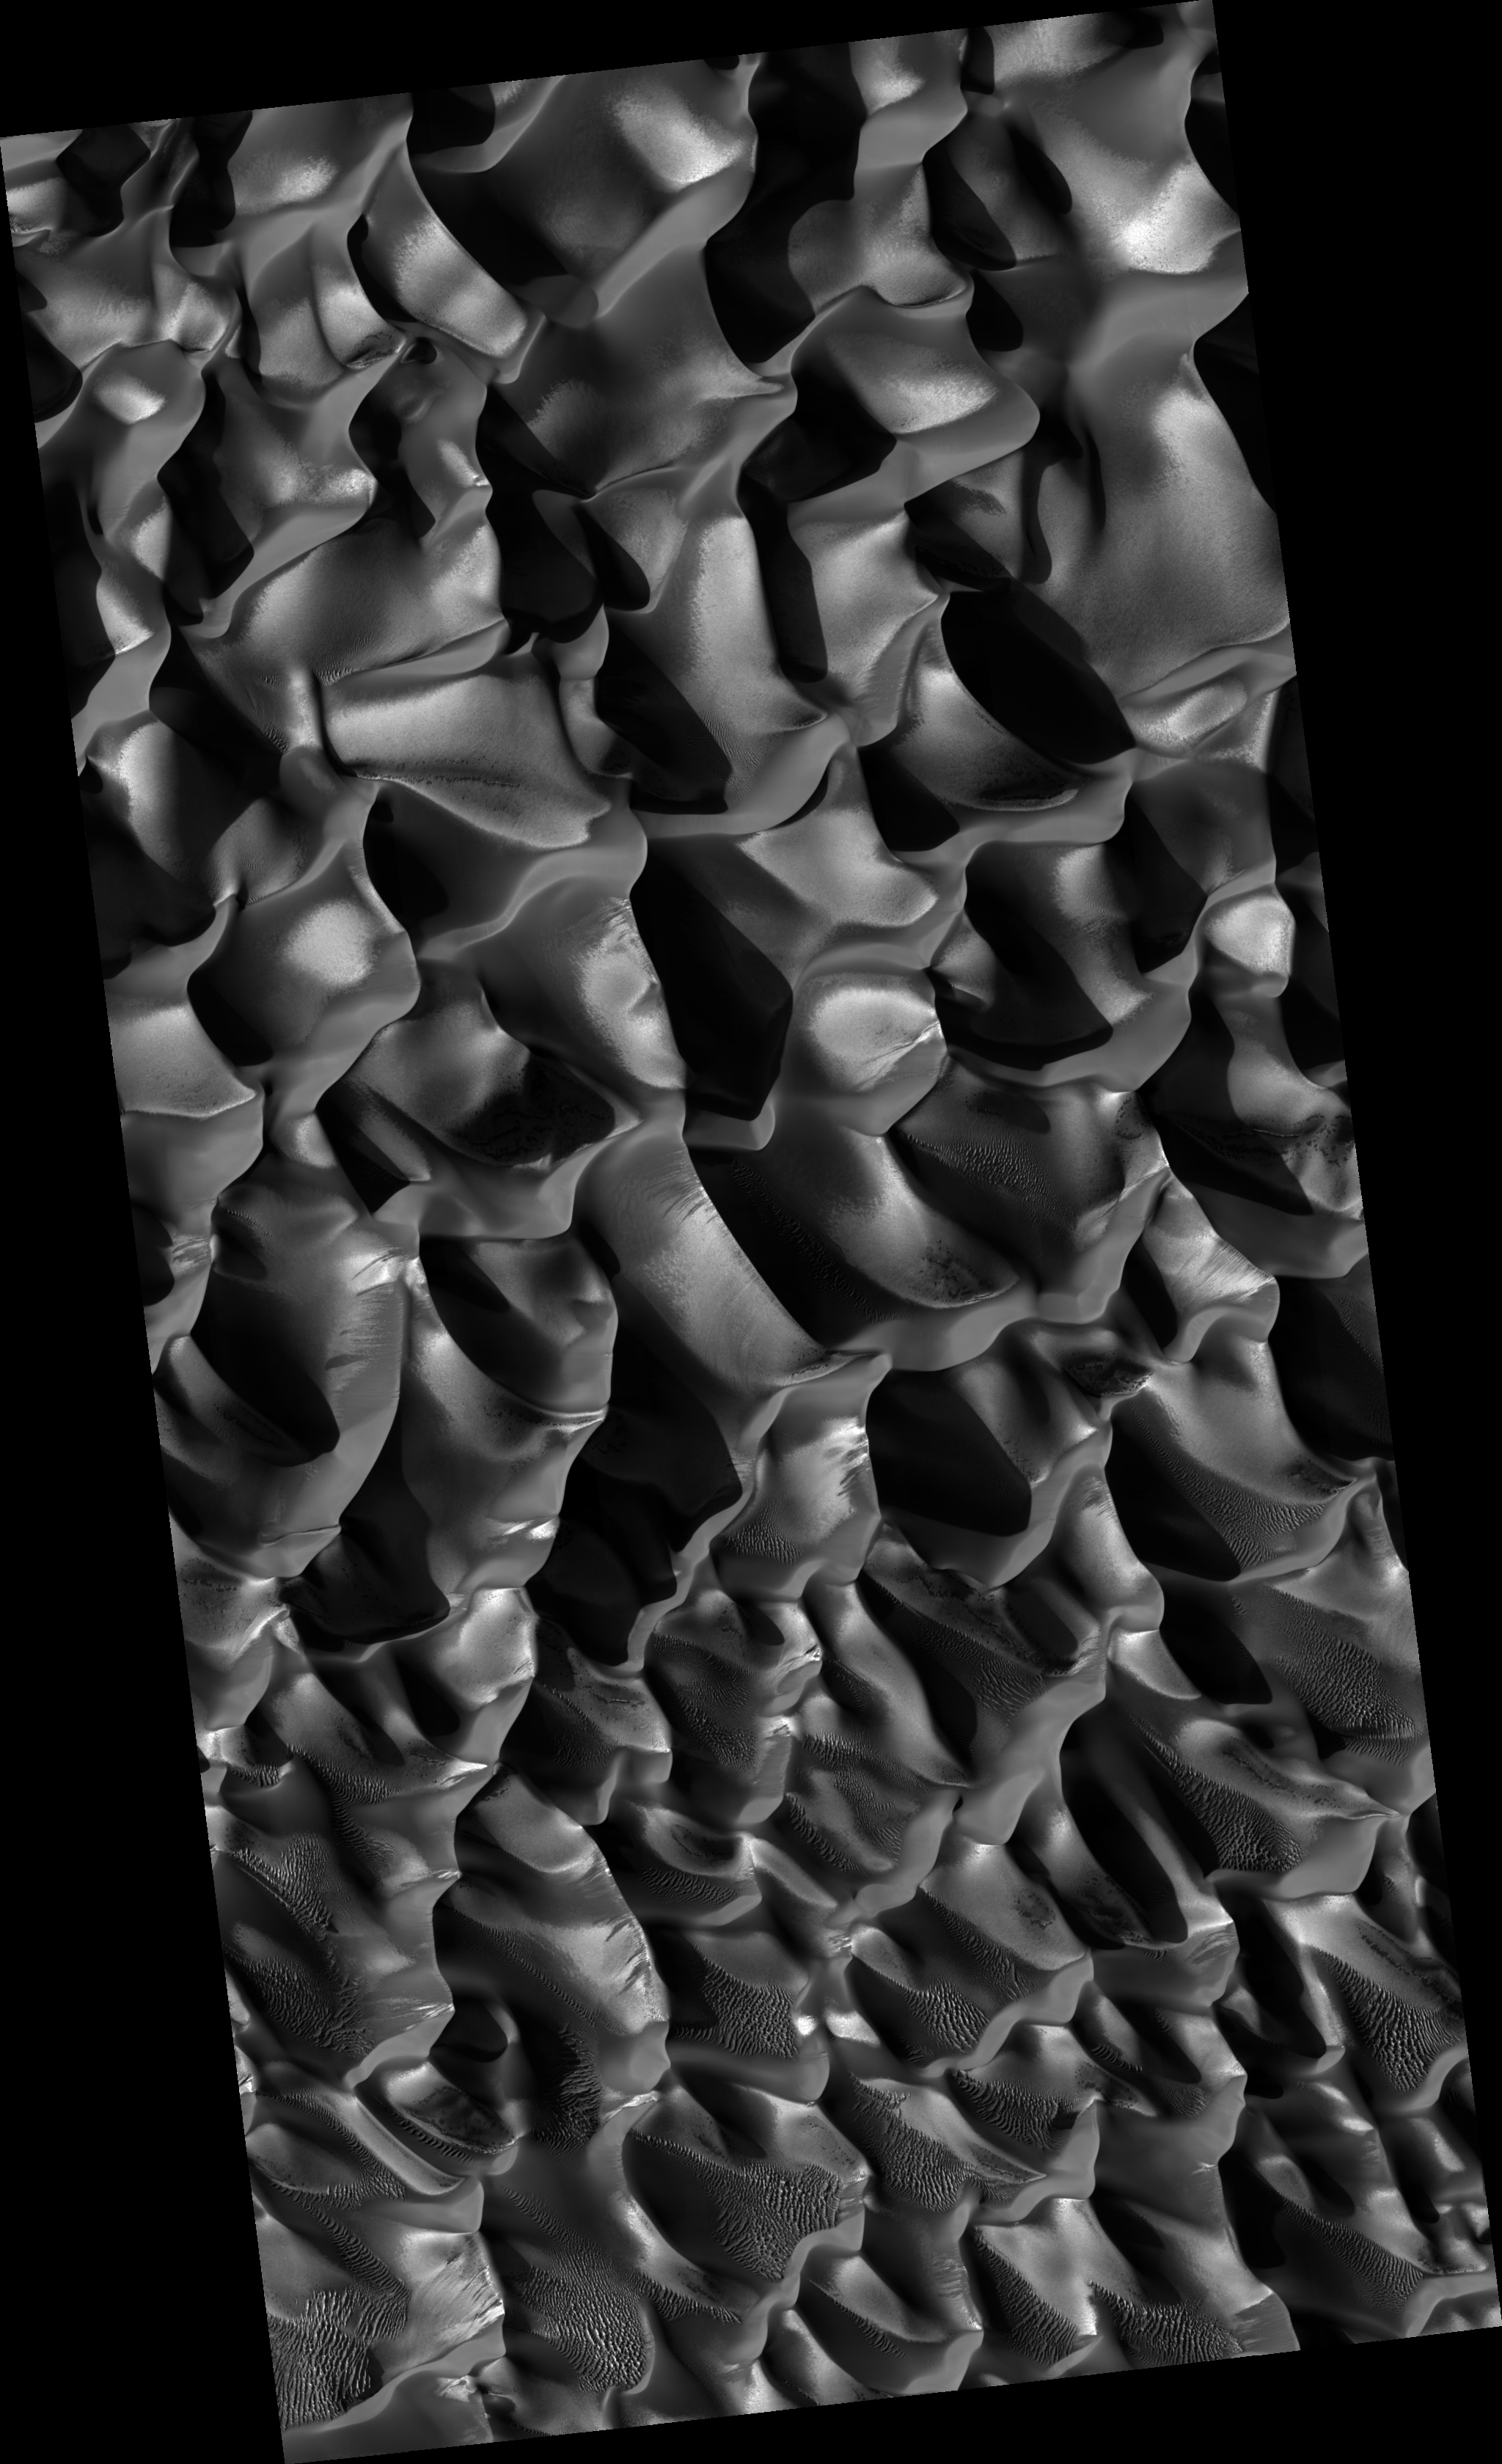

Winter View of Dunes in Proctor Crater

Dunes with Proctor Crater on Mars are seen in this newly released HiRISE image. Proctor is located in the southern hemisphere where it is winter at the time this image was taken. The HiRISE image documents new seasonal processes occurring on dunes at this latitude, as well as other interesting phenomena. The bright tones are interpreted as CO2 or H2O frost. This is generally concentrated on the east-facing slopes of the dunes, which are in shadow and therefore cooler. Some dark spots on the dunes may be areas that have defrosted more than surrounding terrain. Landslides and dark-toned streaks are seen on many of the west-facing dune slopes. The general dune morphology indicates formation by westerly winds. However, zooming in on the image shows smaller scale ripples that appear to have been formed by winds blowing from the south and north.

Image PSP_001558_1325 was taken by the High Resolution Imaging Science Experiment (HiRISE) camera onboard the Mars Reconnaissance Orbiter spacecraft on November 25, 2006. The complete image is centered at -47.2 degrees latitude, 33.9 degrees East longitude. The range to the target site was 249.2 km (155.7 miles). At this distance the image scale is 49.9 cm/pixel (with 2 x 2 binning) so objects ~150 cm across are resolved. The image shown here has been map-projected to 50 cm/pixel and north is up. The image was taken at a local Mars time of 3:44 PM and the scene is illuminated from the west with a solar incidence angle of 80 degrees, thus the sun was about 10 degrees above the horizon. At a solar longitude of 140.9 degrees, the season on Mars is Northern Summer.

NASA’s Jet Propulsion Laboratory, a division of the California Institute of Technology in Pasadena, manages the Mars Reconnaissance Orbiter for NASA’s Science Mission Directorate, Washington. Lockheed Martin Space Systems, Denver, is the prime contractor for the project and built the spacecraft. The High Resolution Imaging Science Experiment is operated by the University of Arizona, Tucson, and the instrument was built by Ball Aerospace and Technology Corp., Boulder, Colo.

Credit: NASA/JPL/Univ. of Arizona